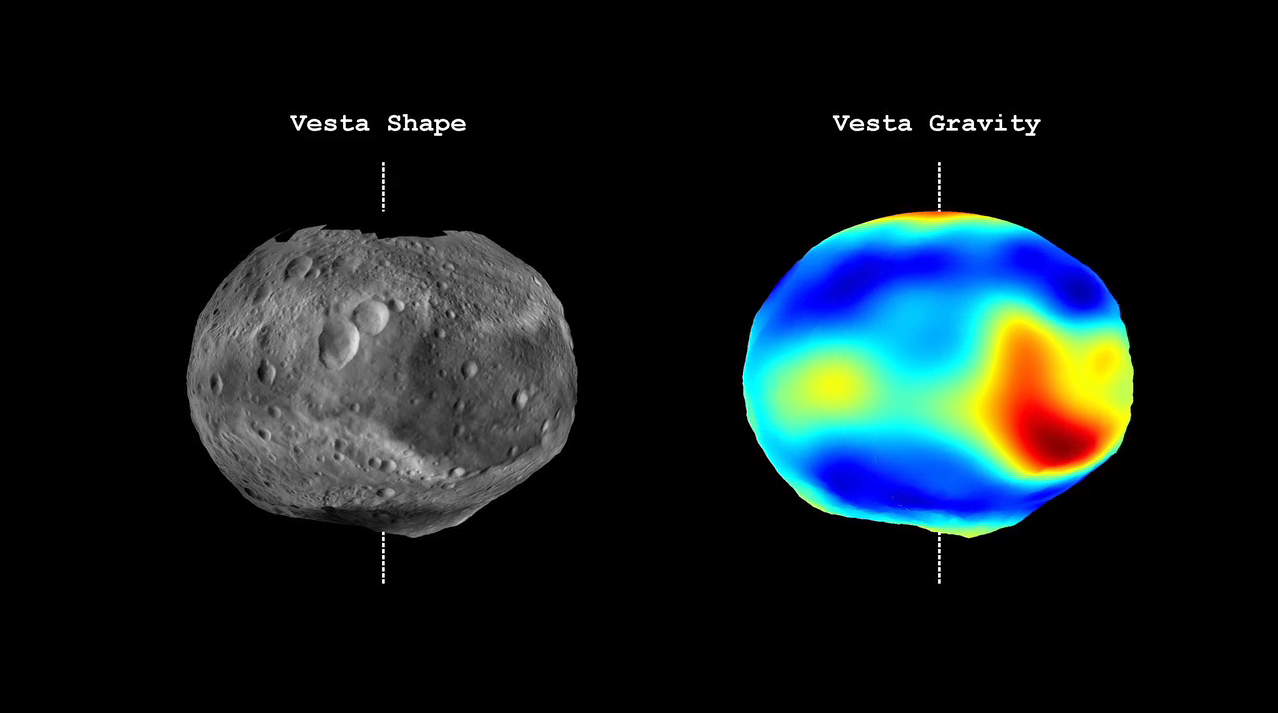

Vesta Shape and Gravity

This video from NASA’s Dawn mission shows that the gravity field of Vesta closely matches the surface topography of the giant asteroid Vesta. The video shows shaded topography from Dawn’s framing camera on the left, with troughs and craters visible, and color-contoured data from Dawn’s gravity experiment on the right. Red shows the areas with a higher than average gravity field and blue-purple shows the areas where the field is weaker on average. The highest topography, on the rim of the Rheasilvia basin deep in the southern hemisphere, shows a particularly strong gravity field. The dashed line indicates the north-south axis.

The topography model is derived from framing camera images from Dawn’s high-altitude mapping orbit (420 miles or 680 kilometers above the surface), and the gravity data come from the low-altitude mapping orbit (130 miles or 210 kilometers above the surface).

Vesta takes approximately 5.34 hours to make a rotation.

The Dawn mission to Vesta and Ceres is managed by NASA’s Jet Propulsion Laboratory, a division of the California Institute of Technology in Pasadena, for NASA’s Science Mission Directorate, Washington. UCLA is responsible for overall Dawn mission science. The Dawn framing cameras were developed and built under the leadership of the Max Planck Institute for Solar System Research, Katlenburg-Lindau, Germany, with significant contributions by DLR German Aerospace Center, Institute of Planetary Research, Berlin, and in coordination with the Institute of Computer and Communication Network Engineering, Braunschweig. The framing camera project is funded by the Max Planck Society, DLR and NASA/JPL.

Credit: NASA/JPL-Caltech/UCLA/MPS/DLR/IDA